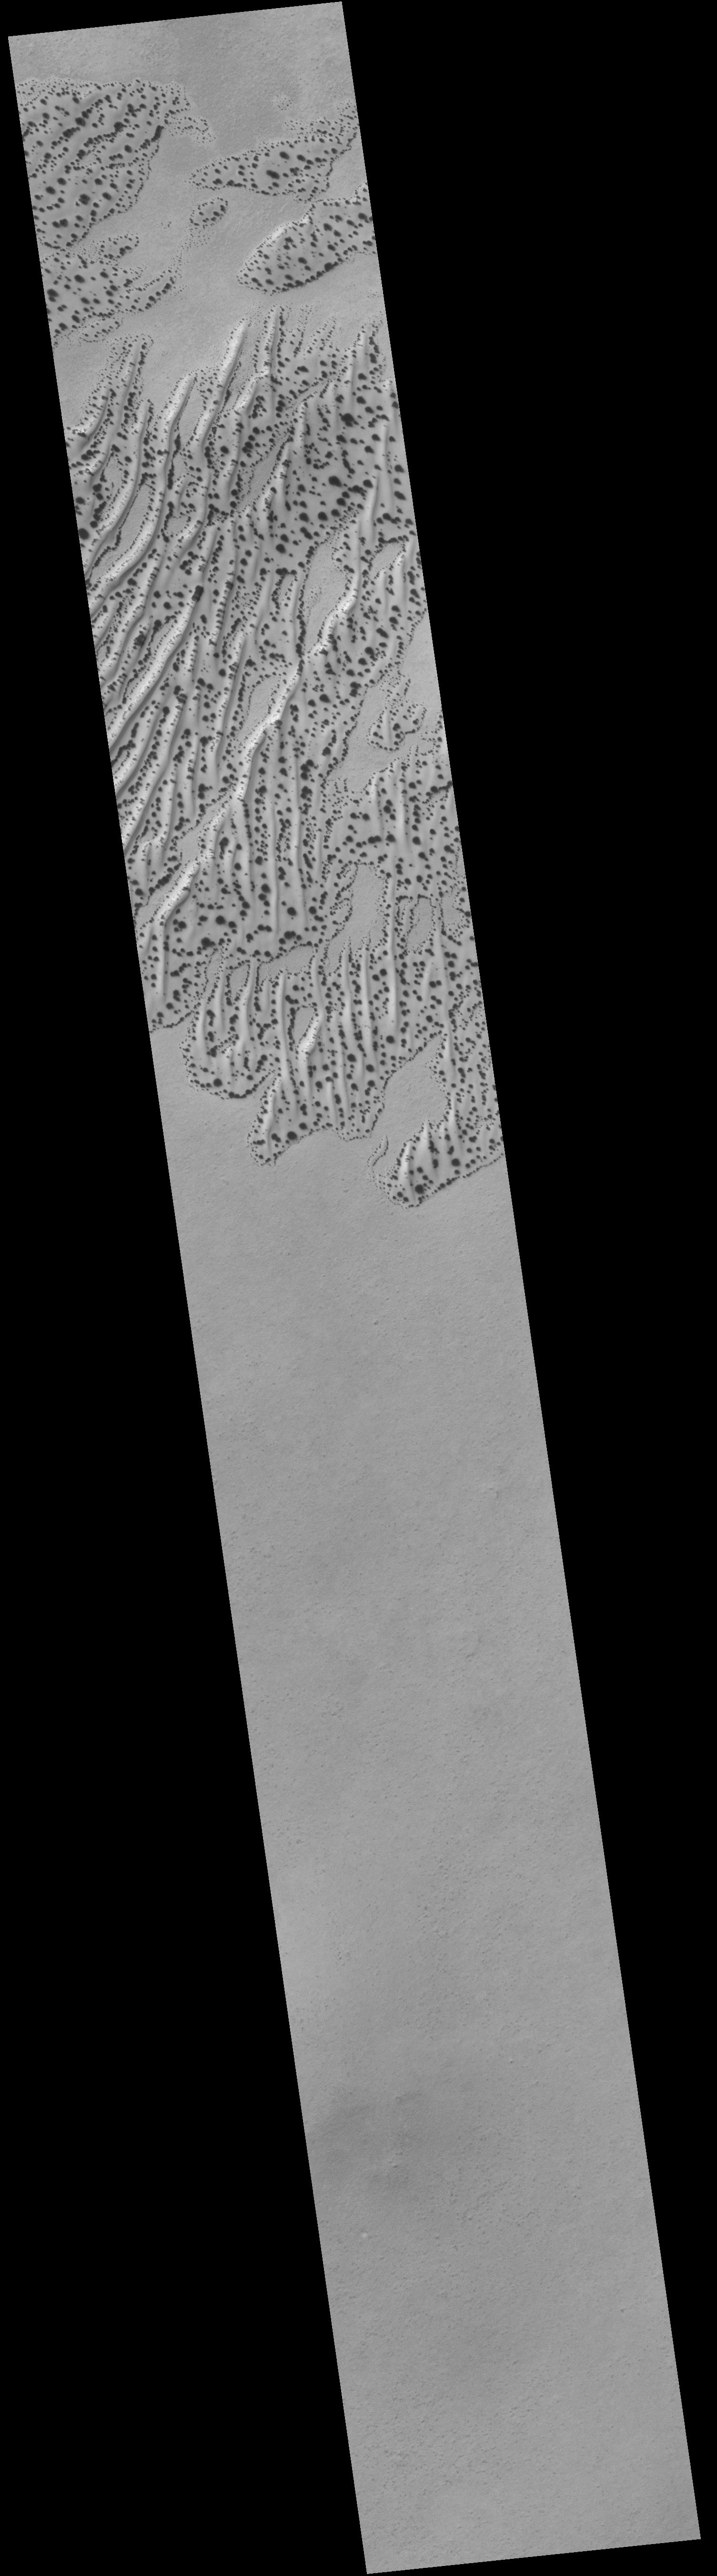

Defrosting Sand Dunes in Late Southern Winter

As winter gives way to spring in the martian southern hemisphere, the Mars Global Surveyor (MGS) Mars Orbiter Camera (MOC) is observing the retreat of the south polar frost cap as sunlight falls upon it for the first time in several months. One of the most aesthetically-pleasing aspects of the spring defrosting process is the pattern that is created on the martian sand dune fields. Dunes are usually among the first surfaces to begin showing signs of change in late winter when temperatures are just beginning to creep above -125° C (-193° F; 148 K). The pattern of spots on the dunes in the above MOC picture was observed on June 8, 2001. The location of the dune field is near 62°S, 155°W. Dark spots and streaks on defrosting sand dunes were first observed by MOC in the northern hemisphere in 1998. Similar dark-spotted dunes in the southern hemisphere were described at a NASA/Mars Global Surveyor Space Science Update media briefing in 1999. Despite the “sensation” one gets when looking at pictures of spotted, defrosting martian dunes (i.e., the sensation that these images show some form of life, like vegetation, growing on Mars) these features are a normal, common manifestation of the springtime defrosting process on Mars. The ices involved–because of the low temperatures at these locations–are probably both frozen water and carbon dioxide, though it is unclear as to whether one type of ice dominates over the other in controlling the appearance and coalescence of the dark spots. It is known from the first martian year of MOC operations that by summer all of the frost–and thus all of the spots–on the dunes will be gone. North is up and sunlight illuminates the scene from the upper left in both pictures. The color context view covers an area approximately 115 km (72 miles) across; the high resolution image covers 3 km by 22 km (1.9by 13.6 mi).

Credit: NASA/JPL/MSSS